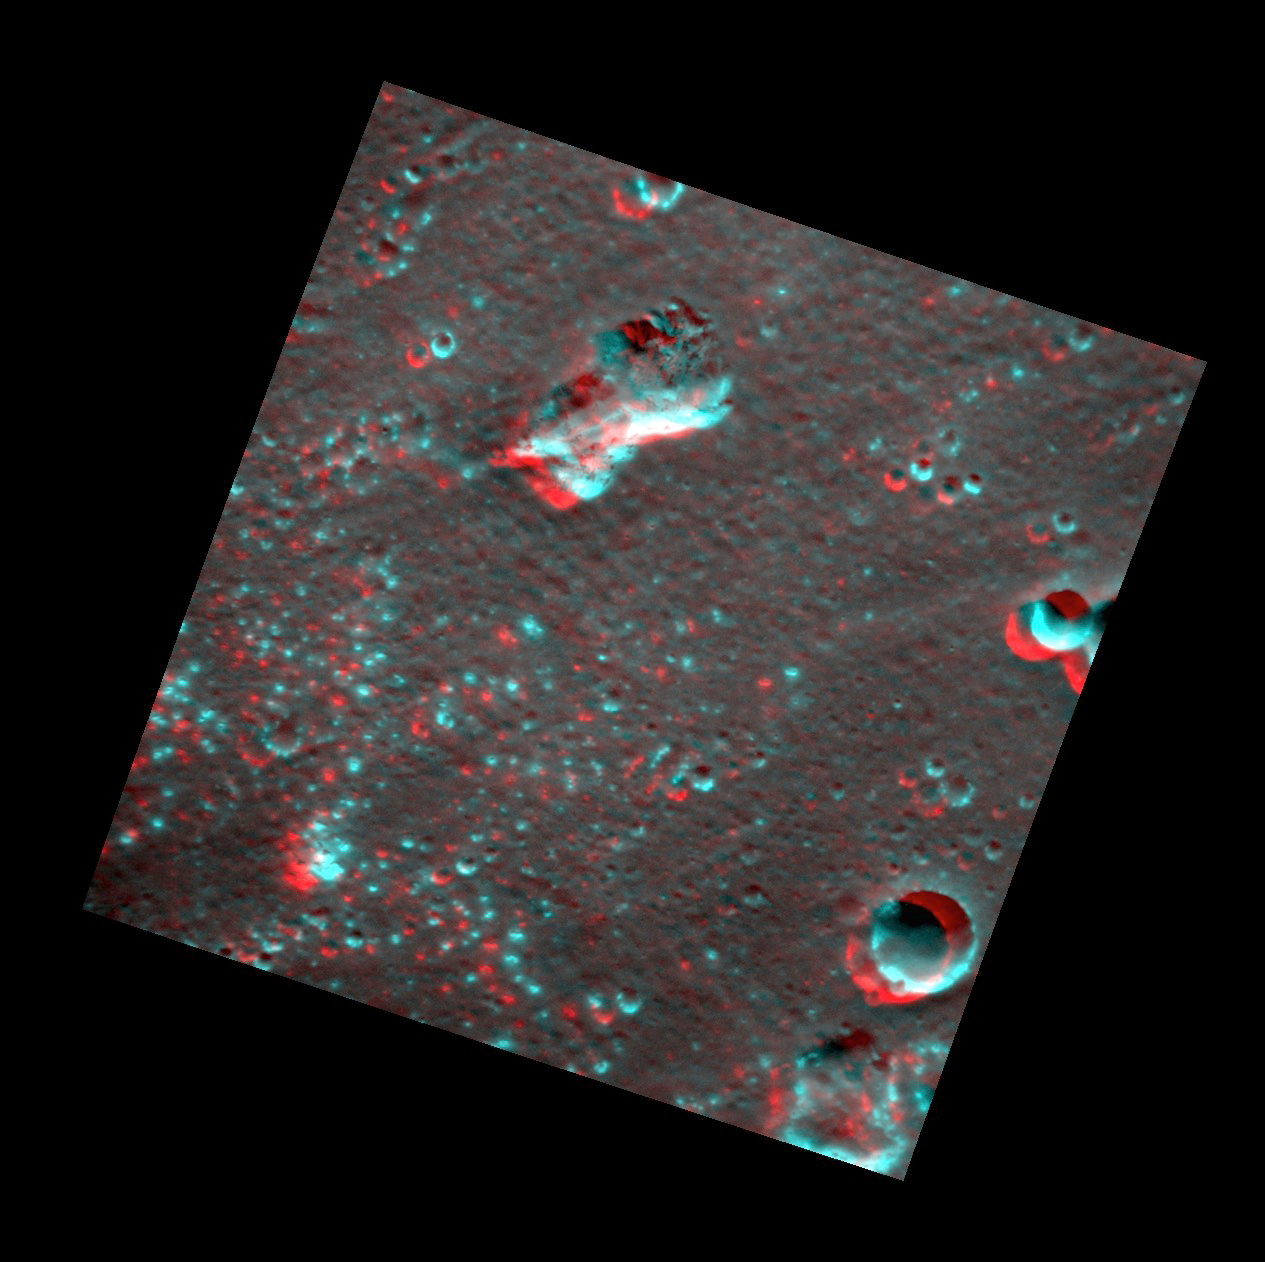

Lermontov in 3-D!

Dust off those red-cyan glasses to explore the interior of Lermontov crater. Small hollows can be seen scattered throughout the scene, including around the rim of the 6-km-diameter (3.7-mi.-diameter) crater in the bottom corner of the image. The irregular depressions are likely the result of explosive volcanism.

This image pair was acquired as a targeted set of stereo images. Targeted stereo observations are acquired at resolutions much higher than that of the 200-meter/pixel stereo base map. These targets acquired with the NAC enable the detailed topography of Mercury’s surface to be determined for a local area of interest.

Date acquired: July 23, 2014
Image Mission Elapsed Time (MET): 48451785, 48452249
Image ID: 6737449, 6737454
Instrument: Narrow Angle Camera (NAC) of the Mercury Dual Imaging System (MDIS)
Center Latitude: 15.75°
Center Longitude: 311.6° E
Resolution: 57 meters/pixel
Scale: The crater near the bottom corner of the image is approximately 6 km (3.7 mi.) in diameter.
Incidence Angle: 50.1°, 50.2°
Emission Angle: 14.6°, 15.0°
Phase Angle: 62.5°, 54.2°
North is to the left in this image.

The MESSENGER spacecraft is the first ever to orbit the planet Mercury, and the spacecraft’s seven scientific instruments and radio science investigation are unraveling the history and evolution of the Solar System’s innermost planet. During the first two years of orbital operations, MESSENGER acquired over 150,000 images and extensive other data sets. MESSENGER is capable of continuing orbital operations until early 2015.

For information regarding the use of images, see the MESSENGER image use policy.

Credit: NASA/Johns Hopkins University Applied Physics Laboratory/Carnegie Institution of Washington